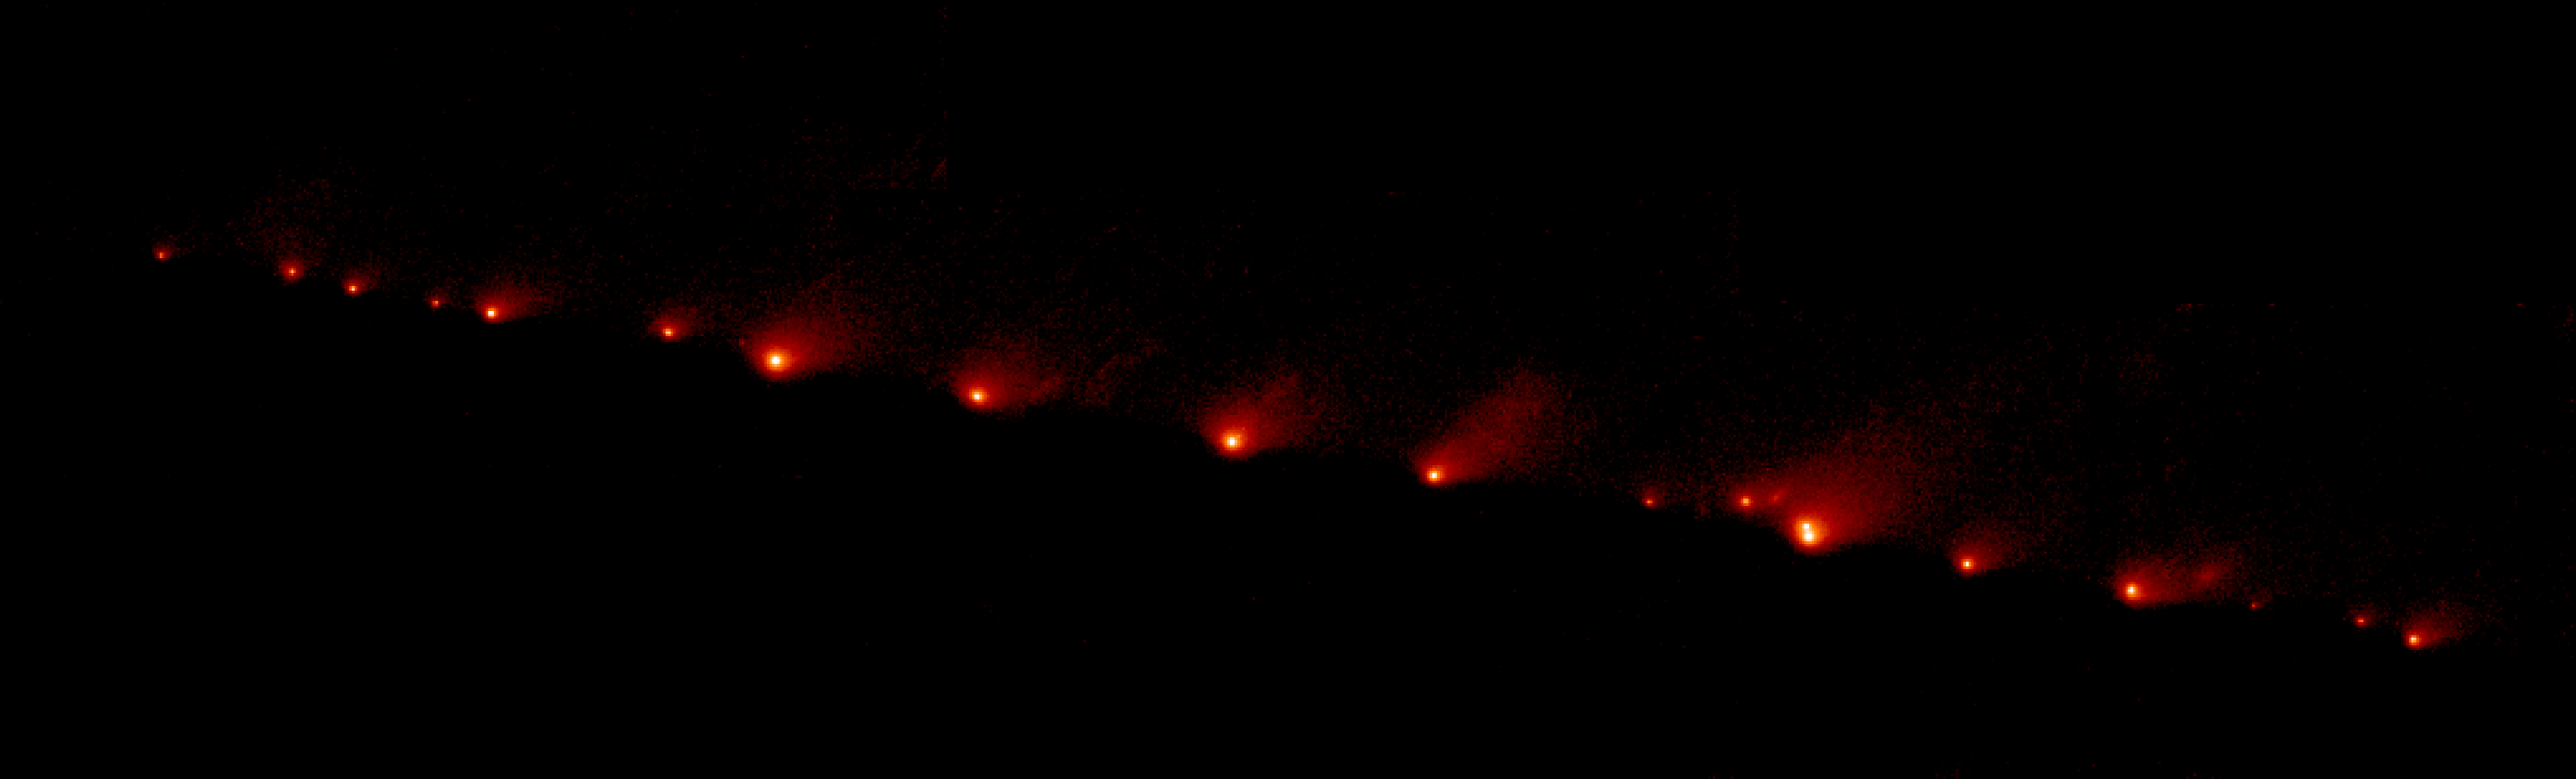

Panoramic Picture of Comet P/Shoemaker-Levy 9

A NASA Hubble Space Telescope (HST) image of comet P/Shoemaker-Levy 9, taken on May 17, 1994, with the Wide Field Planetary Camera 2 (WFPC2) in wide field mode.

When the comet was observed, its train of 21 icy fragments stretched across 710 thousand miles (1.1 million km) of space, or 3 times the distance between Earth and the Moon. This required 6 WFPC exposures spaced along the comet train to include all the nuclei. The image was taken in red light.

The comet was approximately 410 million miles (660 million km) from Earth when the picture was taken, on a mid4uly collision course with the gas giant planet Jupiter.

Credit: NASA, ESA, and H. Weaver and E. Smith (STScI)